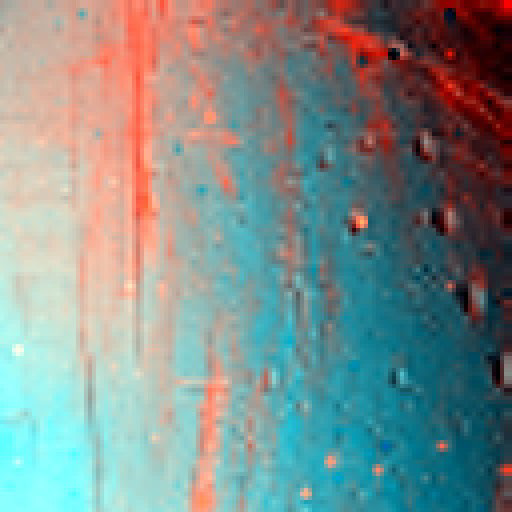

Icy Enceladus

This infrared color image of Enceladus was obtained by the Cassini visual infrared mapping spectrometer on March 9, 2005, when the Cassini spacecraft was 9,145 kilometers (5,716 miles) away from Enceladus.

Enceladus shows substantial differences in composition or, more likely, particle size on its surface. Redder areas correspond to larger grain sizes, and appear to be correlated with craters and ridged regions. The surface of Enceladus is nearly pure water ice; no other components have been identified yet.

The middle of the image is located at the equator near a longitude of 210 degrees. The image is about 100 kilometers (63 miles) square. The image shows the ratio of reflected light at 1.34 and 1.52 microns, wavelengths that are not visible to the human eye.

The Cassini-Huygens mission is a cooperative project of NASA, the European Space Agency and the Italian Space Agency. The Jet Propulsion Laboratory, a division of the California Institute of Technology in Pasadena, manages the Cassini-Huygens mission for NASA’s Science Mission Directorate, Washington, D.C. The Cassini orbiter and its two onboard cameras were designed, developed and assembled at JPL. The visual and infrared mapping spectrometer team is based at the University of Arizona, Tucson.

Credit: NASA/JPL/University of Arizona